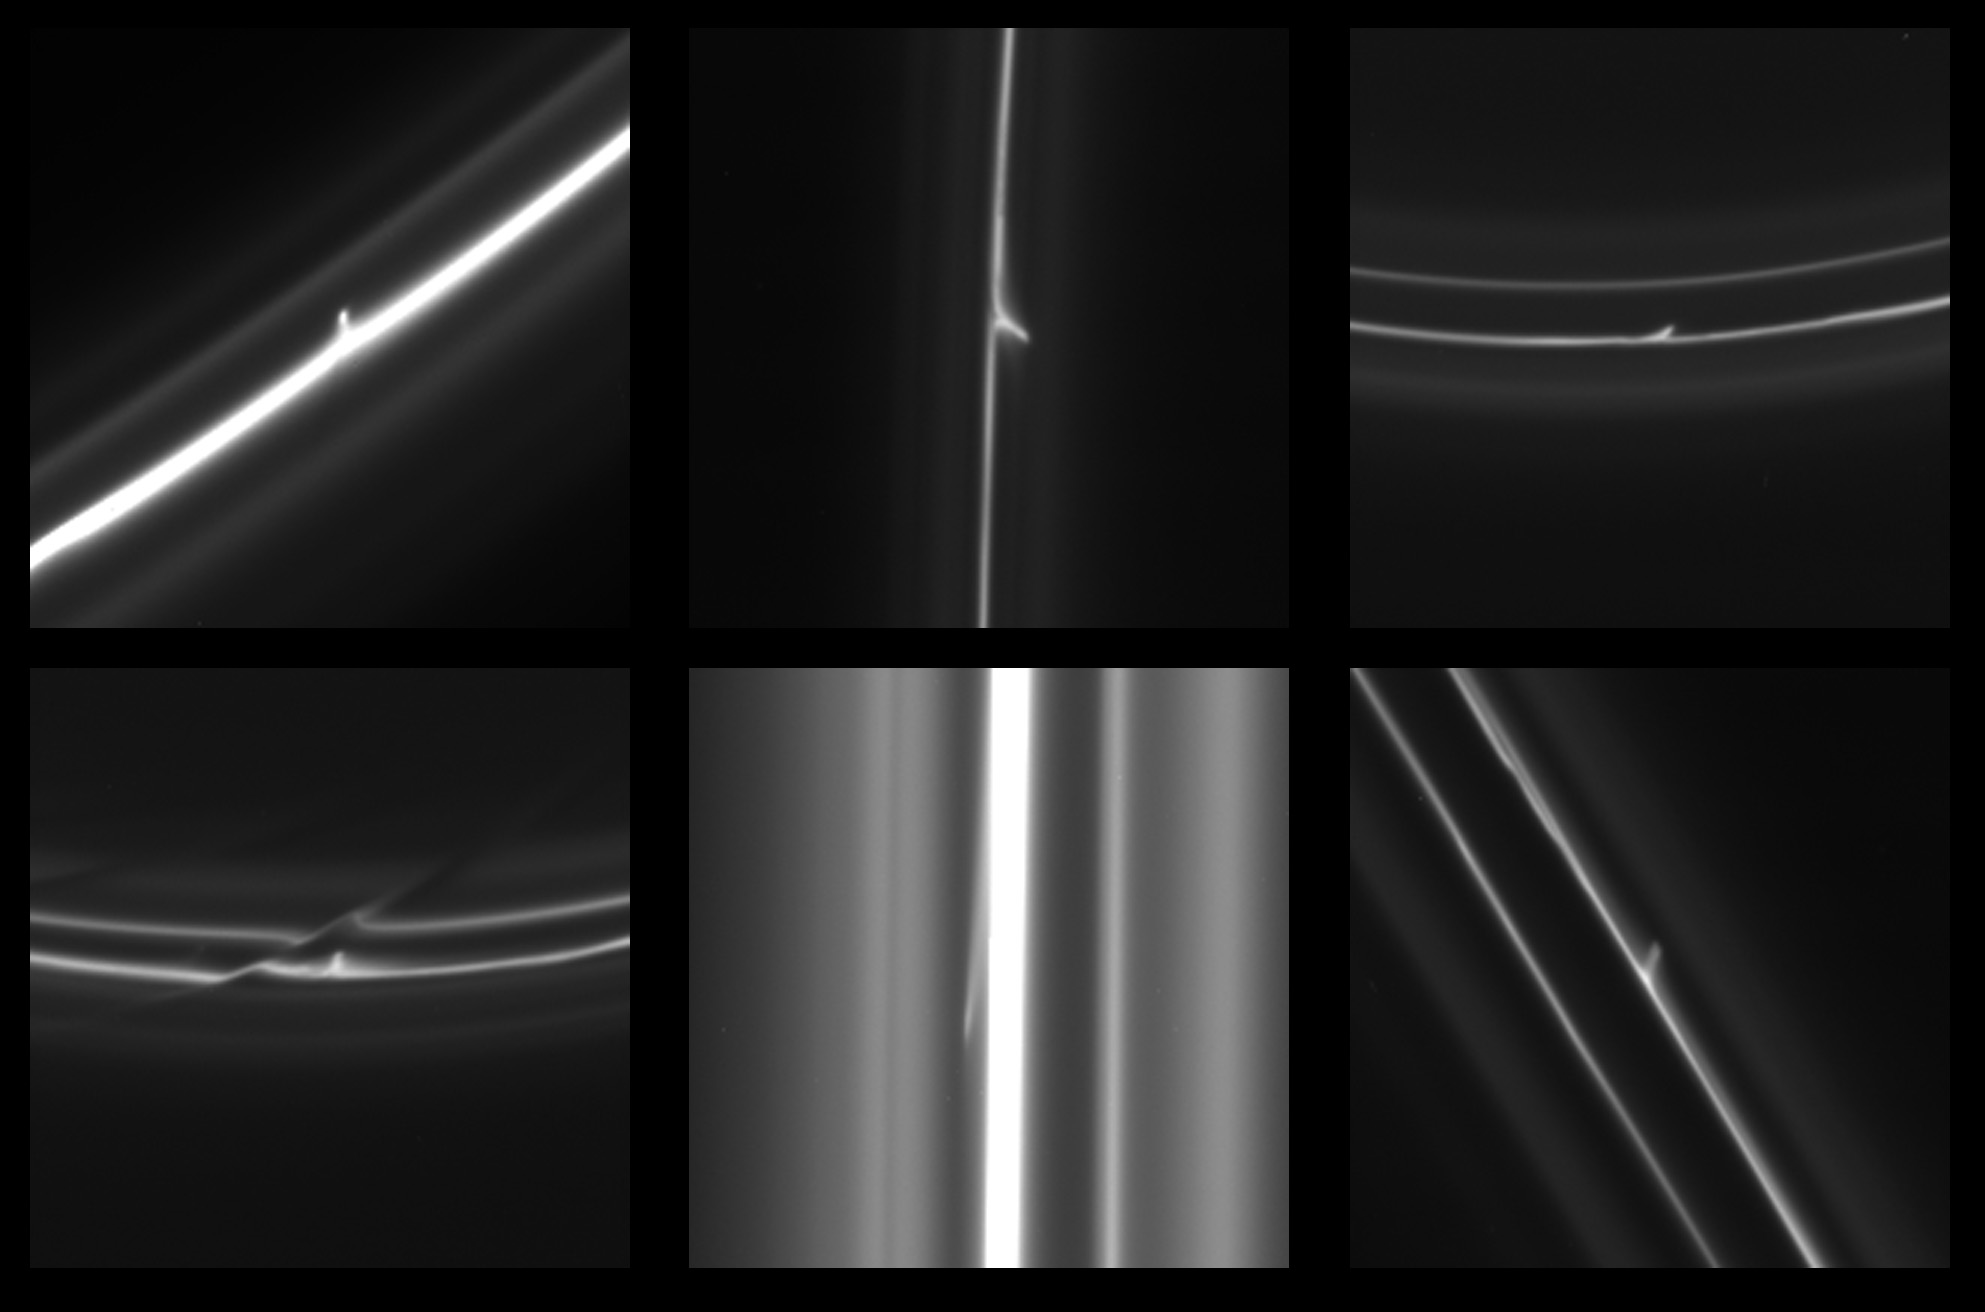

Classic Trails or Mini-Jets

This set of six images obtained by NASA’s Cassini spacecraft shows trails that were dragged out from Saturn’s F ring by objects about a half mile (1 kilometer) in diameter. Scientists have seen more than 500 of these kinds of trails in over 20,000 images collected by Cassini from 2004 to 2011. The trails seen in this set are typical of the entire collection. From left to right in the top row, the trails in these images are 18, 85 and 96 miles long (29, 136 and 155 kilometers long). In the bottom row from left to right, the trails are 43, 129 and 32 miles long (69, 207 and 51 kilometers long).

The trails are also called “mini-jets” by Cassini scientists. Scientists believe they were originally formed by the pull of the moon Prometheus, which averages about 53 miles or 86 kilometers across, on tiny F ring particles.

As Prometheus works its way around Saturn, its gravitational attraction sometimes parts channels in the icy particles of Saturn’s F ring and sometimes pushes together sticky snowballs. The moon’s continued progress around Saturn pulls some of the snowballs apart over time and adds material to others. These trails appear to be the telltale signs of surviving, evolved snowballs that strike through the F ring on their own. Scientists have been able to use Cassini images to track the objects and be sure they have different orbits from the F ring. The collisions occur at gentle speeds, on the order of 4 mph (2 meters per second). The F ring is the outermost of Saturn’s main rings, with a radius of about 87,129 miles (140,220 kilometers).

More unusual examples of these trails can be seen in PIA15504. Other examples of these trails can be seen in PIA15500 and PIA15501.

The images were obtained by Cassini’s narrow-angle imaging camera. From left to right along the top row, the images were taken on Aug. 2, 2005; Nov. 12, 2006 and Jan. 7, 2008. Along the bottom row, the images were taken on Jan. 7, 2008; May 10, 2008 and Aug. 20, 2008.

The Cassini-Huygens mission is a cooperative project of NASA, the European Space Agency and the Italian Space Agency. NASA’s Jet Propulsion Laboratory, a division of the California Institute of Technology in Pasadena, manages the mission for NASA’s Science Mission Directorate, Washington, D.C. The Cassini orbiter was designed, developed and assembled at JPL. The imaging operations center is based at the Space Science Institute in Boulder, Colo.

Credit: NASA/JPL-Caltech/SSI/QMUL